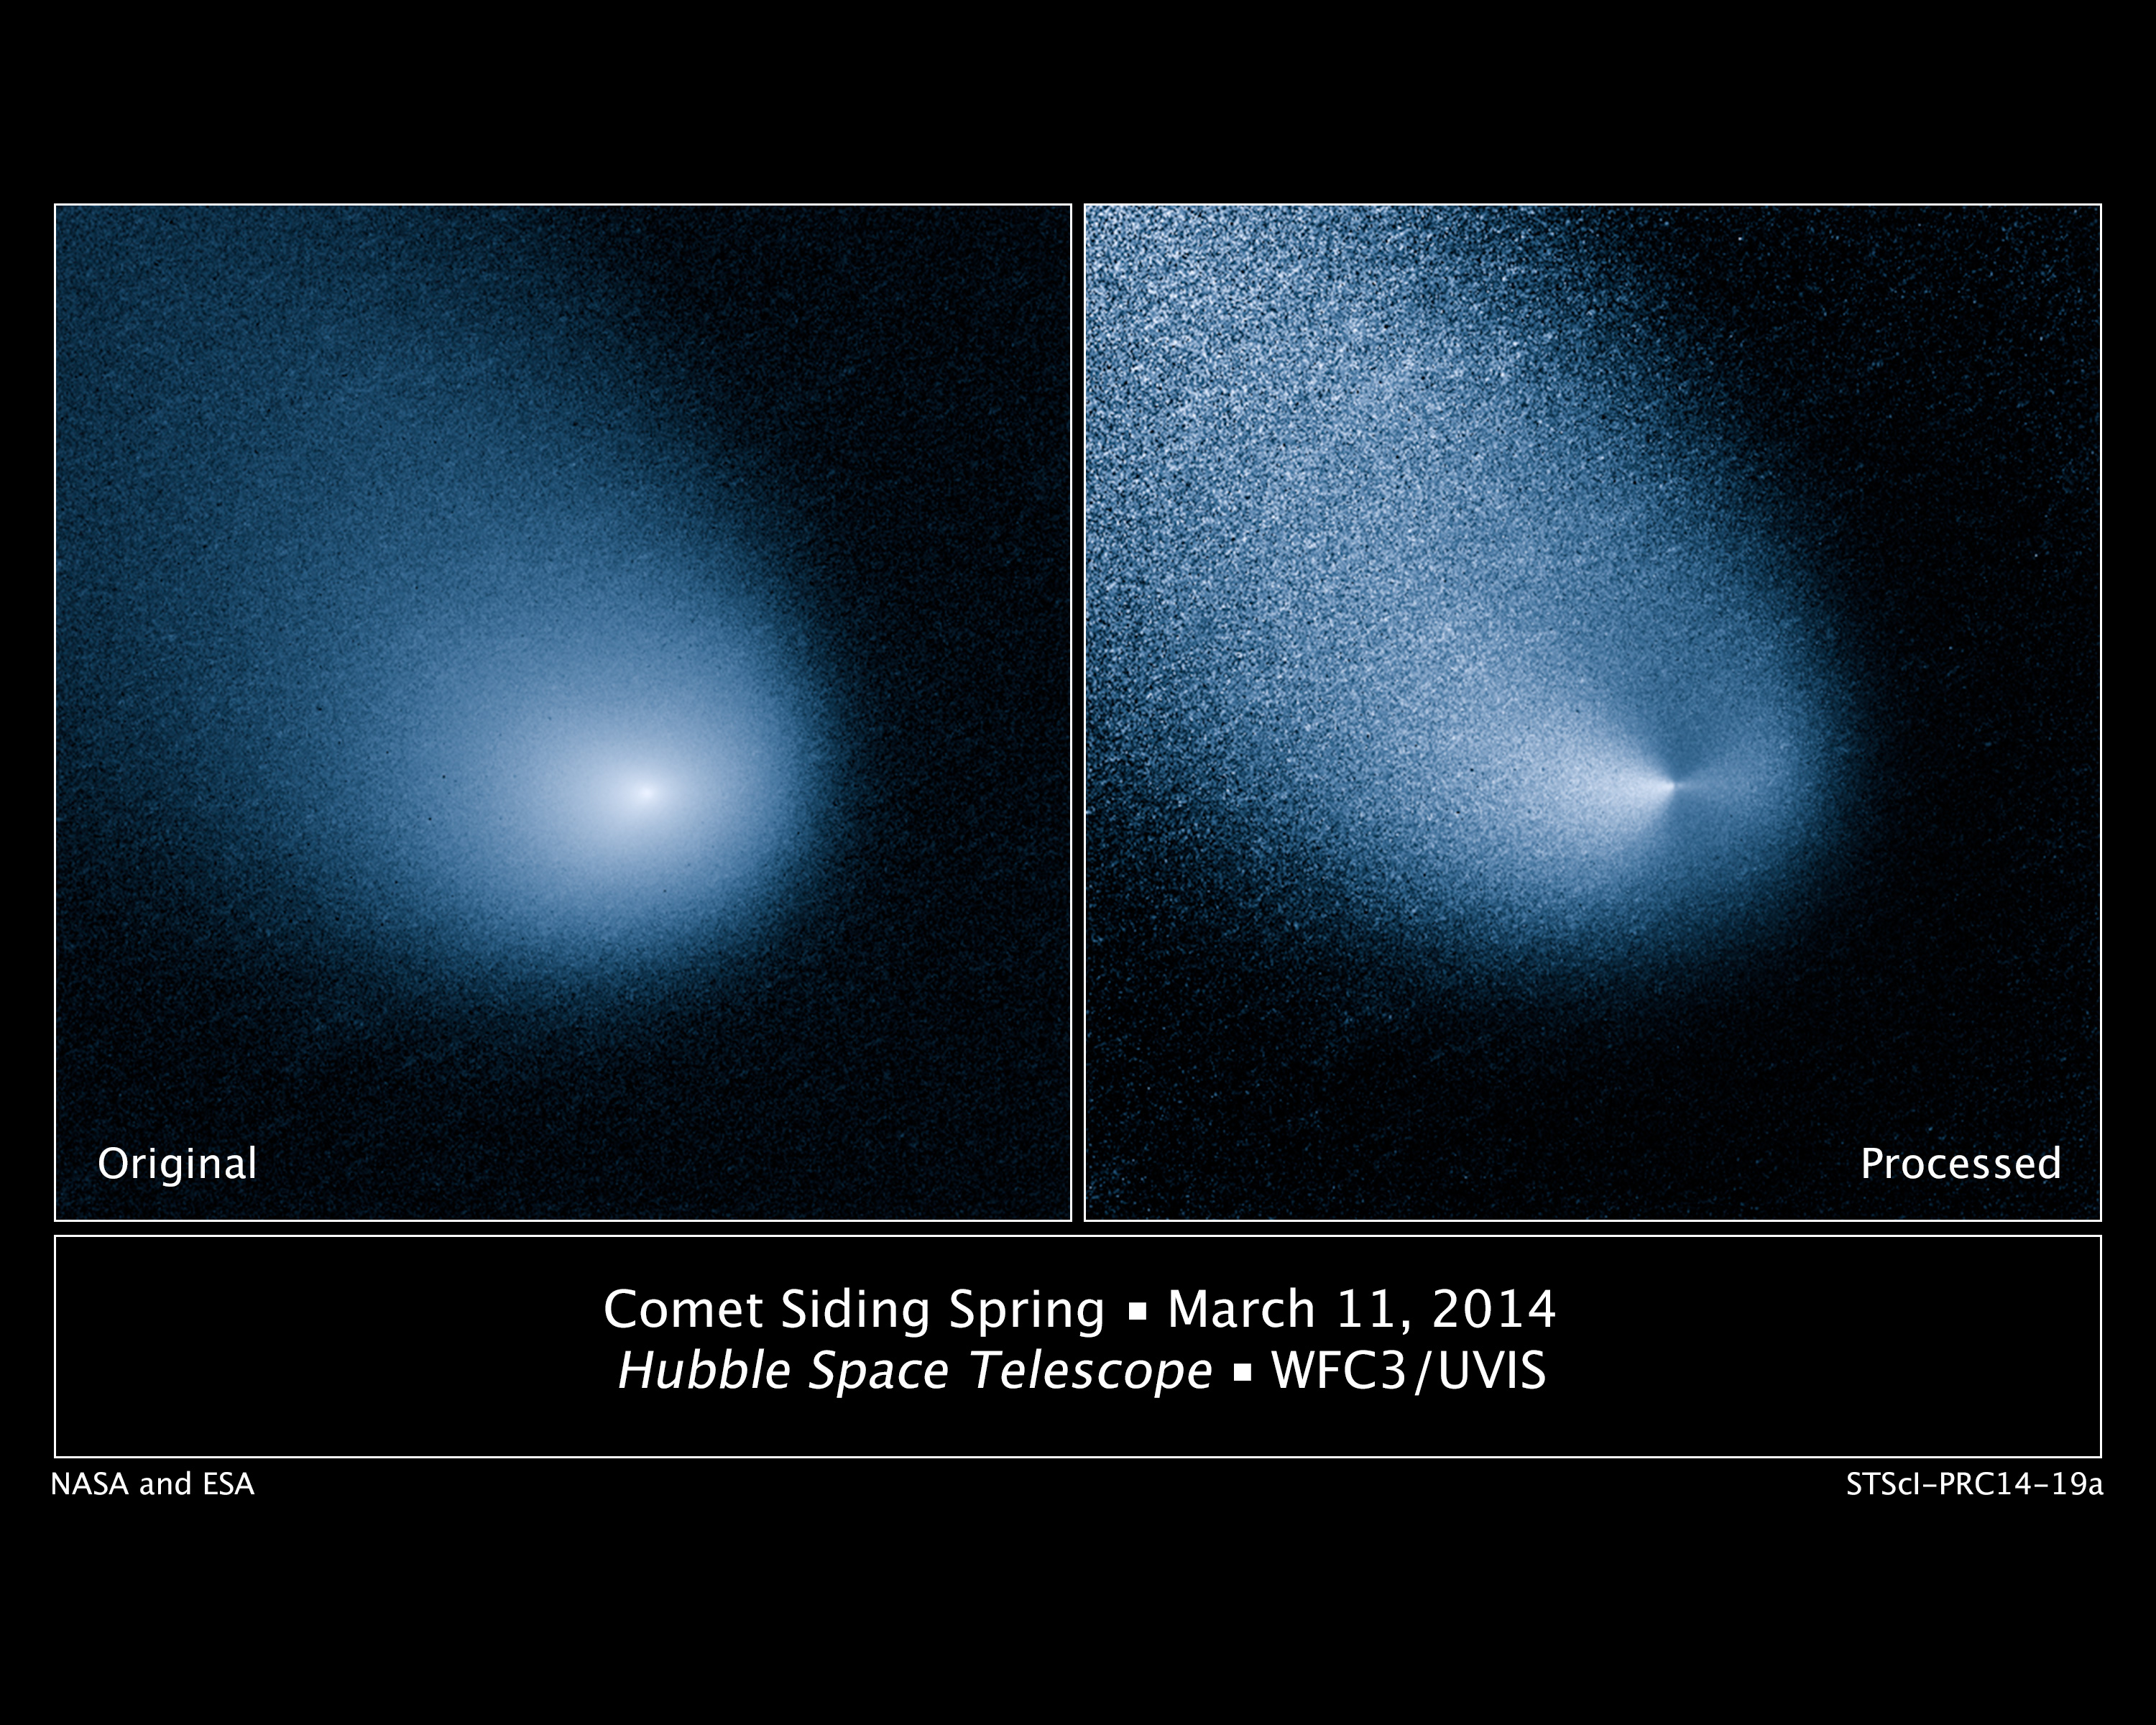

Hubble Sees Mars-Bound Comet Sprout Multiple Jets

[Left]

This is a Hubble Space Telescope picture of comet C/2013 A1 Siding Spring as observed on March 11, 2014. At that time the comet was 353 million miles from Earth. The solid icy nucleus is too small to be resolved by Hubble, but it lies at the center of a dust cloud, called a coma, that is roughly 12,000 miles across in this image.

[Right]

When the glow of the coma is subtracted through image processing, which incorporates a smooth model of the coma's light distribution, Hubble resolves what appear to be two jets of dust coming off the nucleus in opposite directions. This means that only portions of the surface of the nucleus are presently active as they are warmed by sunlight, say researchers. These jets were first seen in Hubble pictures taken on Oct. 29, 2013. The feature should allow astronomers to measure the direction of the nucleus's pole, and hence, rotation axis.

Discovered in January 2013 by Robert H. McNaught at Siding Spring Observatory in New South Wales, Australia, the comet is falling toward the Sun along a roughly 1-million-year orbit and is now within the radius of Jupiter's orbit. The comet will make its closest approach to our Sun on Oct. 25, at a distance of 130 million miles – well outside Earth's orbit. On its inbound leg, Comet Siding Spring will pass within 84,000 miles of Mars on Oct. 19, 2014 (less than half the Moon's distance from Earth). The comet is not expected to become bright enough to be seen by the naked eye.

An earlier Hubble observation made on Jan. 21, 2014, caught the comet as Earth was crossing the comet's orbital plane. This special geometry allows astronomers to better determine the speed of the dust coming off the nucleus. "This is critical information that we need to determine how likely and how much the dust grains in the coma will impact Mars and Mars spacecraft," said Jian-Yang Li of the Planetary Science Institute in Tucson, Ariz.

This visible-light image was taken with Hubble's Wide Field Camera 3.

Credit: NASA, ESA, and J.-Y. Li (Planetary Science Institute)